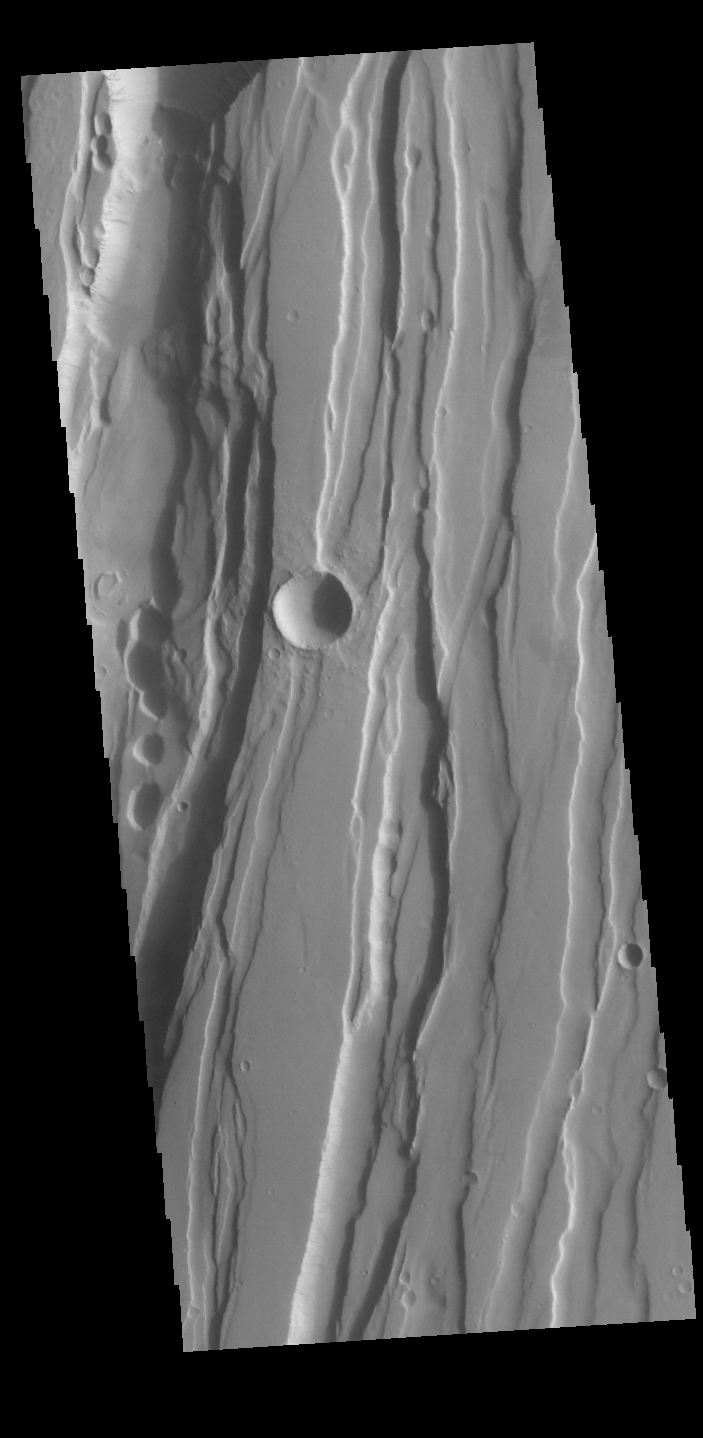

Tractus Fossae and Tractus Catena

This VIS image shows part of both Tractus Fossae and Tractus Catena, some of many north/south trending tectonic graben located south of Alba Mons. The deeper depression running vertically on the left side of the image is Tractus Catena. While the other grabens to the right side are Tractus Fossae. The term fossae is defined as a long, narrow depressions, whereas the term catena is defined as a chain of craters. The circular depressions within in the Tractus Catena graben lead to the descriptor name catena. However, in this case the craters are a result of roof collapse into an underlying open space such as a lava tube, rather than a set of impact craters.

Credit: NASA/JPL-Caltech/ASU